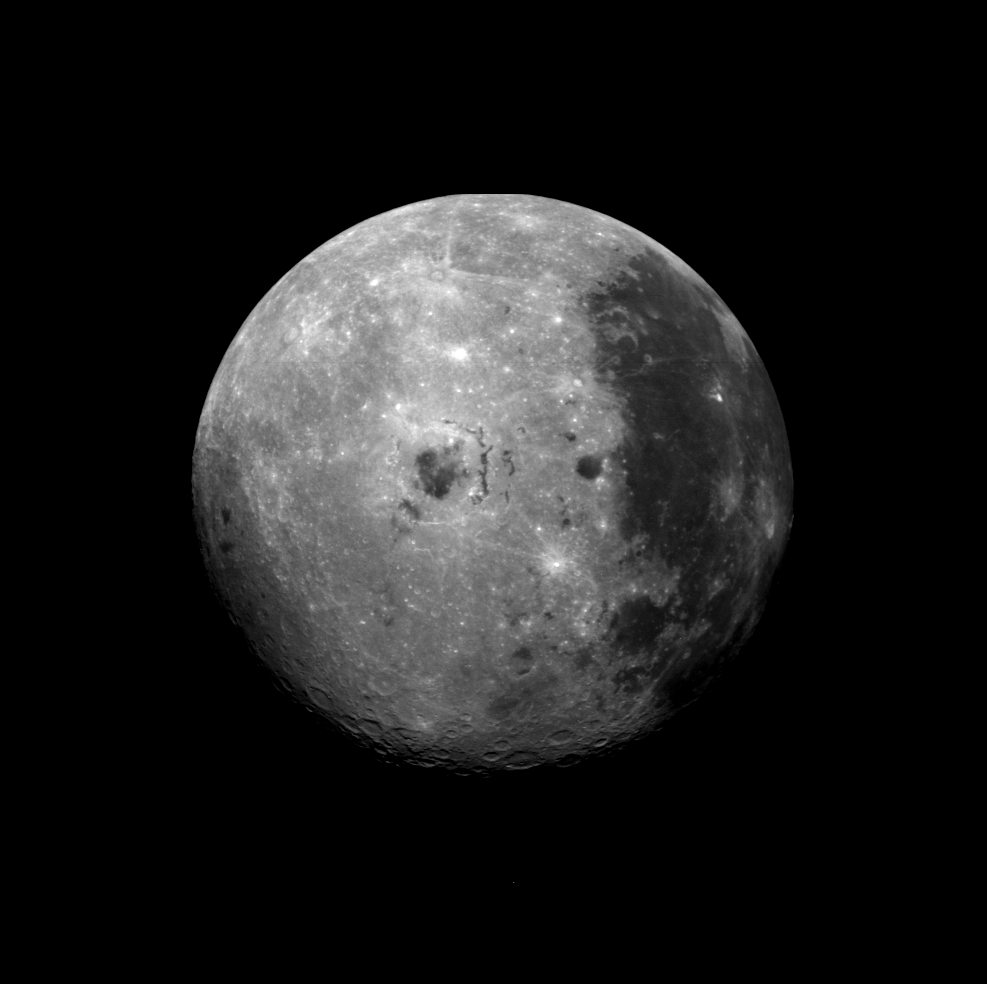

Far Side of the Moon

This image of the moon was obtained by the Galileo Solid State imaging system on Dec. 8 at 7 p.m. PST as the Galileo spacecraft passed the Earth and was able to view the lunar surface from a vantage point not possible from the Earth. On the right-hand side of the image is seen the dark maria of Oceanus Procellarum, also visible from the Earth. The dark spots in the center are Mare Orientale, on the western limb of the nearside of the moon, a region barely visible from the Earth. This region and the bright far side highlands on the left have not been seen previously by a camera system such as the one on the Galileo spacecraft, which provides multispectral images of the lunar limb and far side which have not previously been obtained. Comparison of such images to those of the near-side areas from which Apollo astronauts have returned samples will help us understand the spectral properties and composition of the lunar far side.

Credit: NASA/JPL